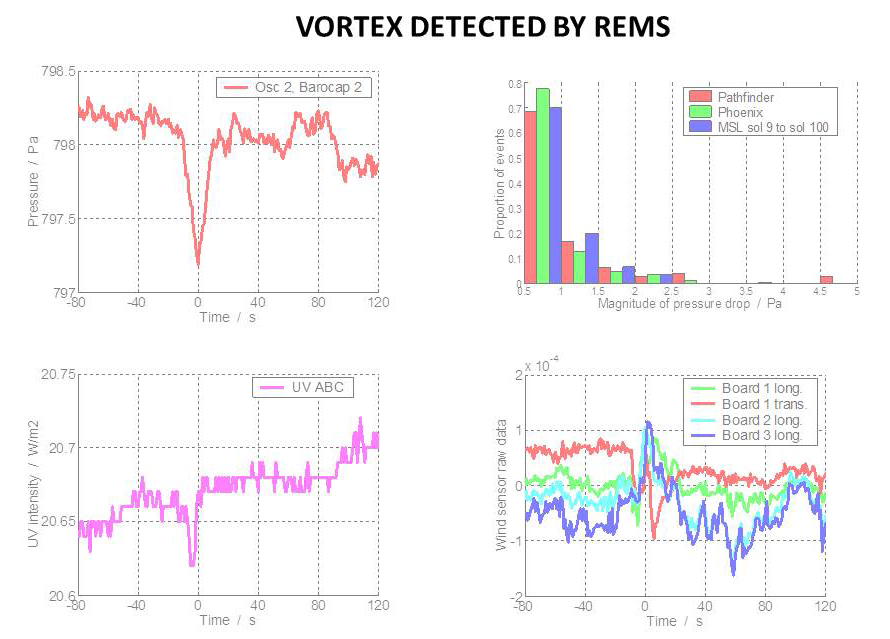

Whirlwind Detection by Curiosity in Gale Crater

The Rover Environmental Monitoring Station (REMS) on NASA’s Curiosity Mars rover has detected dozens of whirlwinds, or vortex events, causing brief dips in atmospheric pressure, and sometimes other measurable effects.

The upper left graph of this set shows the pressure dip of one vortex detected by REMS. The time on the horizontal axis is marked as the number of seconds before or after the event. Pressure is indicated in pascals.

The lower left graph shows a corresponding dip in the amount of ultraviolet light measured by REMS, which could be caused by dust rushing by. This indicator has been rare among the vortices detected by REMS, and Curiosity’s Gale Crater study area does not display the tracks of dust-lifting whirlwinds, which are common in other parts of Mars (for example at PIA09610). It may be that whirlwinds usually occur at Gale without lifting much dust.

The lower right chart shows a brief disruption in wind sensed by REMS in the seconds before and after a pressure-dip event.

The upper right chart provides comparisons of pressure dips measured by Curiosity (during the first 100 sols of its mission), by the Mars Pathfinder lander in 1997 and by the Phoenix Mars Lander in 2008. Although the three missions landed in different regions of Mars, they observed pressure dips of similar magnitude.

NASA’s Jet Propulsion Laboratory, a division of the California Institute of Technology, Pasadena, manages the Mars Science Laboratory Project for NASA’s Science Mission Directorate, Washington. JPL designed and built the rover.

Credit: NASA/JPL-Caltech/CAB(CSIC-INTA)/FMI/Ashima Research